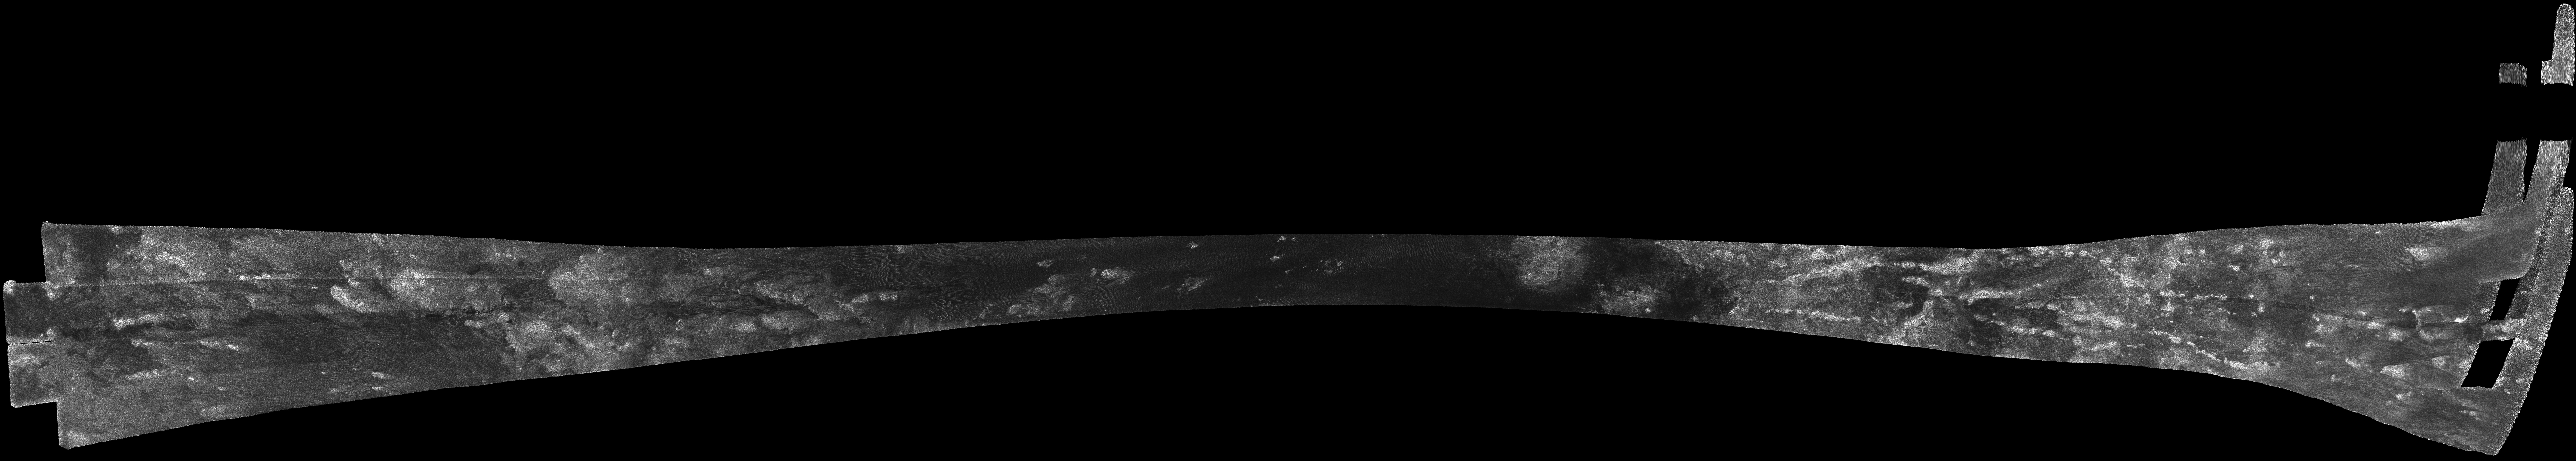

Titan Radar Swath (T-8 Flyby, Oct. 28, 2005)

This image was obtained by NASA’s Cassini radar instrument during a flyby on Oct. 28, 2005. Equatorial Pass (Trailing hemisphere, Central Adiri, Central Belet, Huygens Landing Site, Antillia Faculae).

The radar antenna was pointing toward Titan at an altitude of 1,353 kilometers (841 miles) during the closest approach.

The Cassini-Huygens mission is a cooperative project of NASA, the European Space Agency and the Italian Space Agency. The Jet Propulsion Laboratory, a division of the California Institute of Technology in Pasadena, manages the mission for NASA’s Science Mission Directorate. The Cassini orbiter was designed, developed and assembled at JPL. The radar instrument was built by JPL and the Italian Space Agency, working with team members from the United States and several European countries.

Credit: NASA/JPL-Caltech/ASI